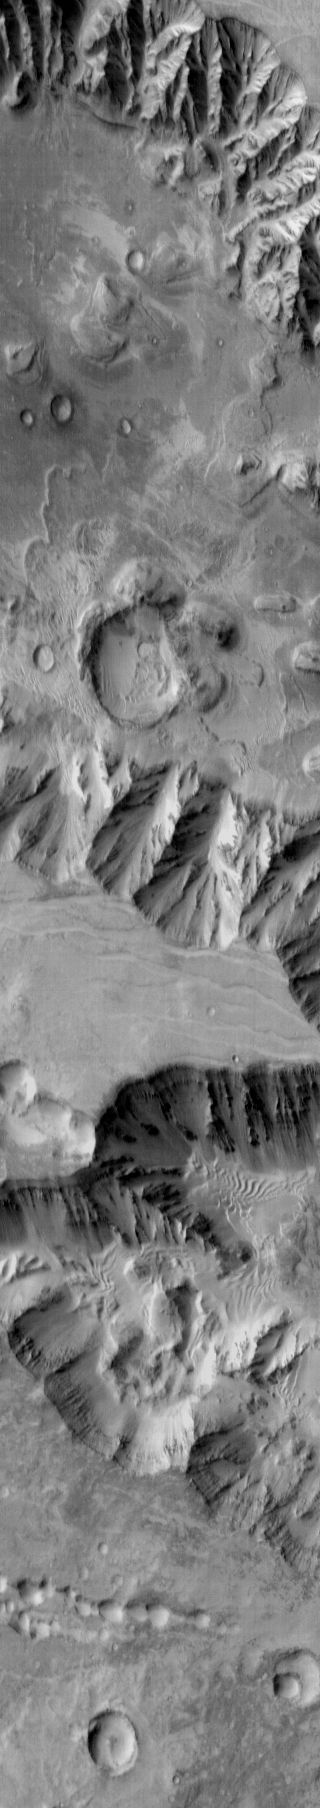

Coprates Chasma

Today’s daytime IR image shows part of Coprates Chasma, further east than yesterday’s image. Again the floor of the chasma contains various deposits, including dune fields.

Image information: IR instrument. Latitude -14.8N, Longitude 302.3E. 122 meter/pixel resolution.

Please see the THEMIS Data Citation Note for details on crediting THEMIS images.

Note: this THEMIS visual image has not been radiometrically nor geometrically calibrated for this preliminary release. An empirical correction has been performed to remove instrumental effects. A linear shift has been applied in the cross-track and down-track direction to approximate spacecraft and planetary motion. Fully calibrated and geometrically projected images will be released through the Planetary Data System in accordance with Project policies at a later time.

NASA’s Jet Propulsion Laboratory manages the 2001 Mars Odyssey mission for NASA’s Office of Space Science, Washington, D.C. The Thermal Emission Imaging System (THEMIS) was developed by Arizona State University, Tempe, in collaboration with Raytheon Santa Barbara Remote Sensing. The THEMIS investigation is led by Dr. Philip Christensen at Arizona State University. Lockheed Martin Astronautics, Denver, is the prime contractor for the Odyssey project, and developed and built the orbiter. Mission operations are conducted jointly from Lockheed Martin and from JPL, a division of the California Institute of Technology in Pasadena.

Credit: NASA/JPL/ASU